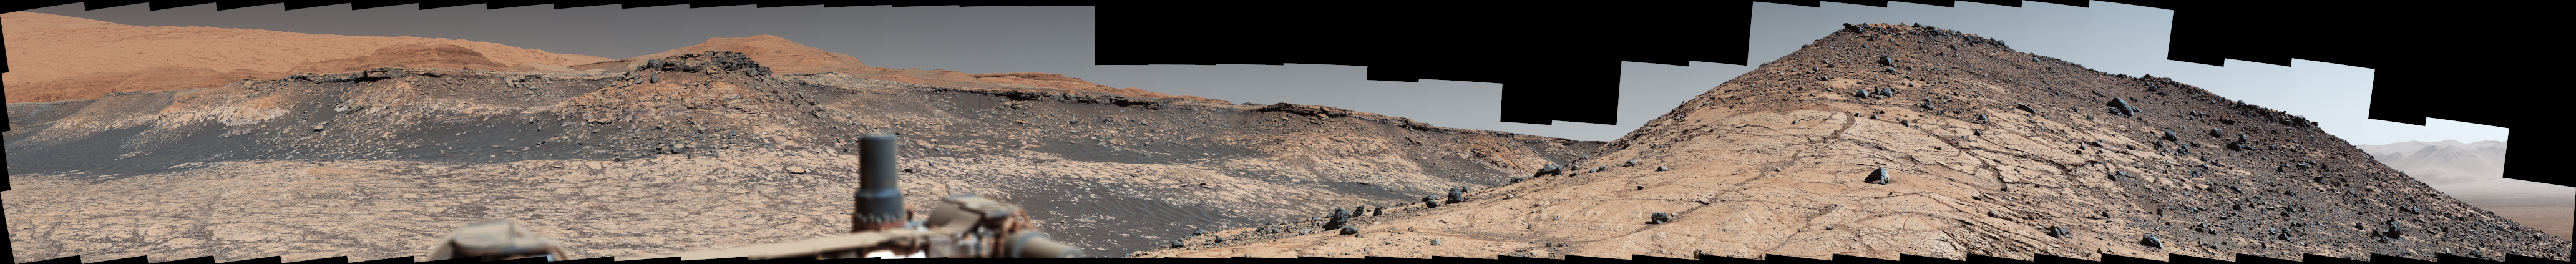

Curiosity Captures a Spaghetti Western Landscape on Mars

Photojournal Note: Also available is the original source, high resolution PNG file, PIA23971_hires.png (41276 x 4228 pixels, 310 MB). This file may be too large to view from a browser; it can be downloaded onto your desktop by right-clicking on the previous link and viewed with image viewing software.

This wide panorama was taken by NASA’s Curiosity Mars rover on Dec. 19, 2019, the 2,620th Martian day, or sol, of the mission. On the righthand foreground is Western Butte; the ridge with a crusty cap in the background is the Greenheugh pediment, which Curiosity ascended in March of 2020.

The rover’s Mast Camera, or Mastcam, used its telephoto lens to produce the panorama, which includes 130 individual images stitched together. The panorama has been white-balanced so that the colors of the rock materials resemble how they would appear under daytime lighting conditions on Earth.

Malin Space Science Systems in San Diego built and operates Mastcam. A division of Caltech, NASA’s Jet Propulsion Laboratory manages the Mars Science Laboratory mission for the agency’s Science Mission Directorate in Washington and built the Curiosity rover.

Credit: NASA/JPL-Caltech/MSSS